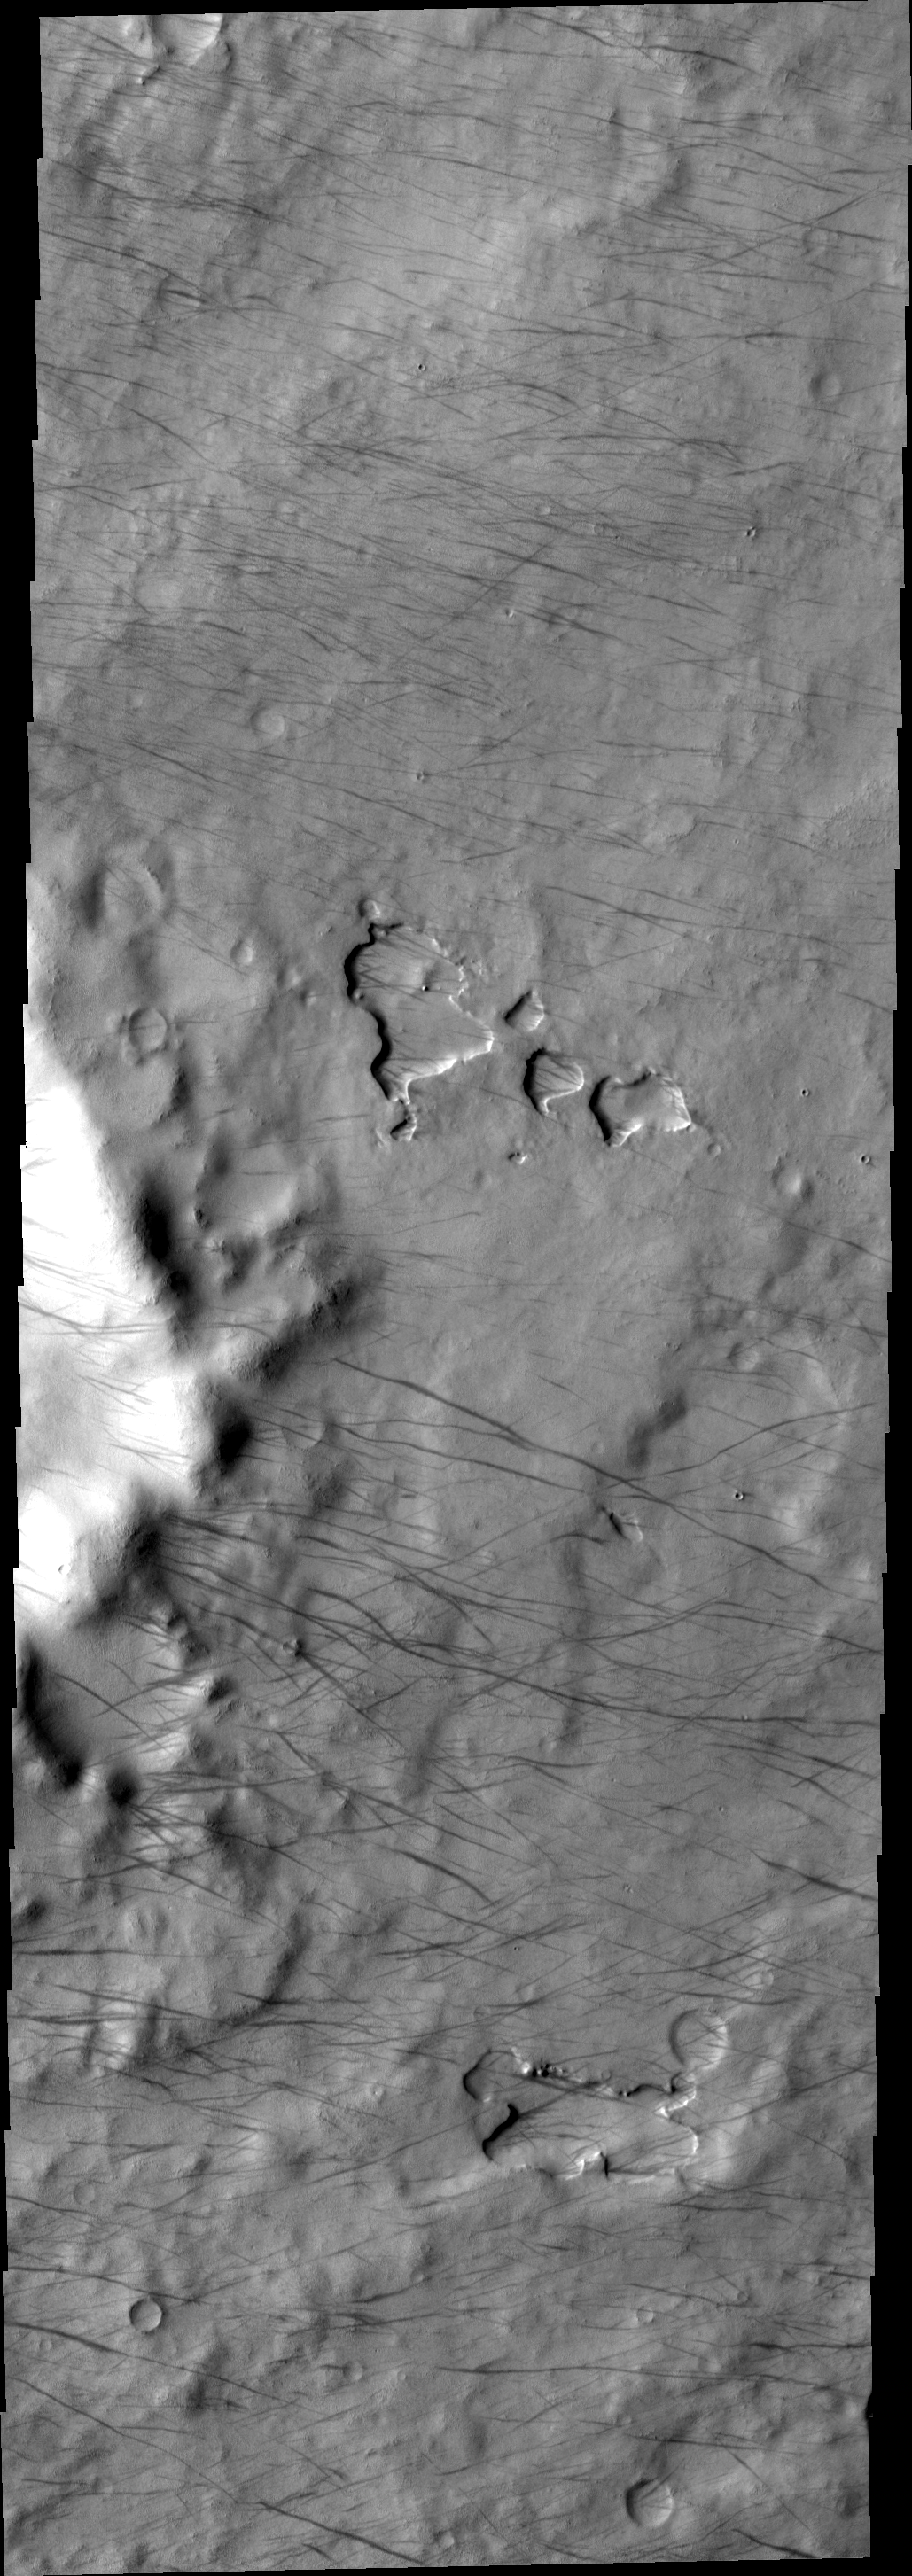

Dust Devil Tracks

These dust devil tracks are located in the south polar region, just east of Daly Crater.

Image information: VIS instrument. Latitude -65.6N, Longitude 340.4E. 17 meter/pixel resolution.

Please see the THEMIS Data Citation Note for details on crediting THEMIS images.

Note: this THEMIS visual image has not been radiometrically nor geometrically calibrated for this preliminary release. An empirical correction has been performed to remove instrumental effects. A linear shift has been applied in the cross-track and down-track direction to approximate spacecraft and planetary motion. Fully calibrated and geometrically projected images will be released through the Planetary Data System in accordance with Project policies at a later time.

NASA’s Jet Propulsion Laboratory manages the 2001 Mars Odyssey mission for NASA’s Office of Space Science, Washington, D.C. The Thermal Emission Imaging System (THEMIS) was developed by Arizona State University, Tempe, in collaboration with Raytheon Santa Barbara Remote Sensing. The THEMIS investigation is led by Dr. Philip Christensen at Arizona State University. Lockheed Martin Astronautics, Denver, is the prime contractor for the Odyssey project, and developed and built the orbiter. Mission operations are conducted jointly from Lockheed Martin and from JPL, a division of the California Institute of Technology in Pasadena.

Credit: NASA/JPL/ASU